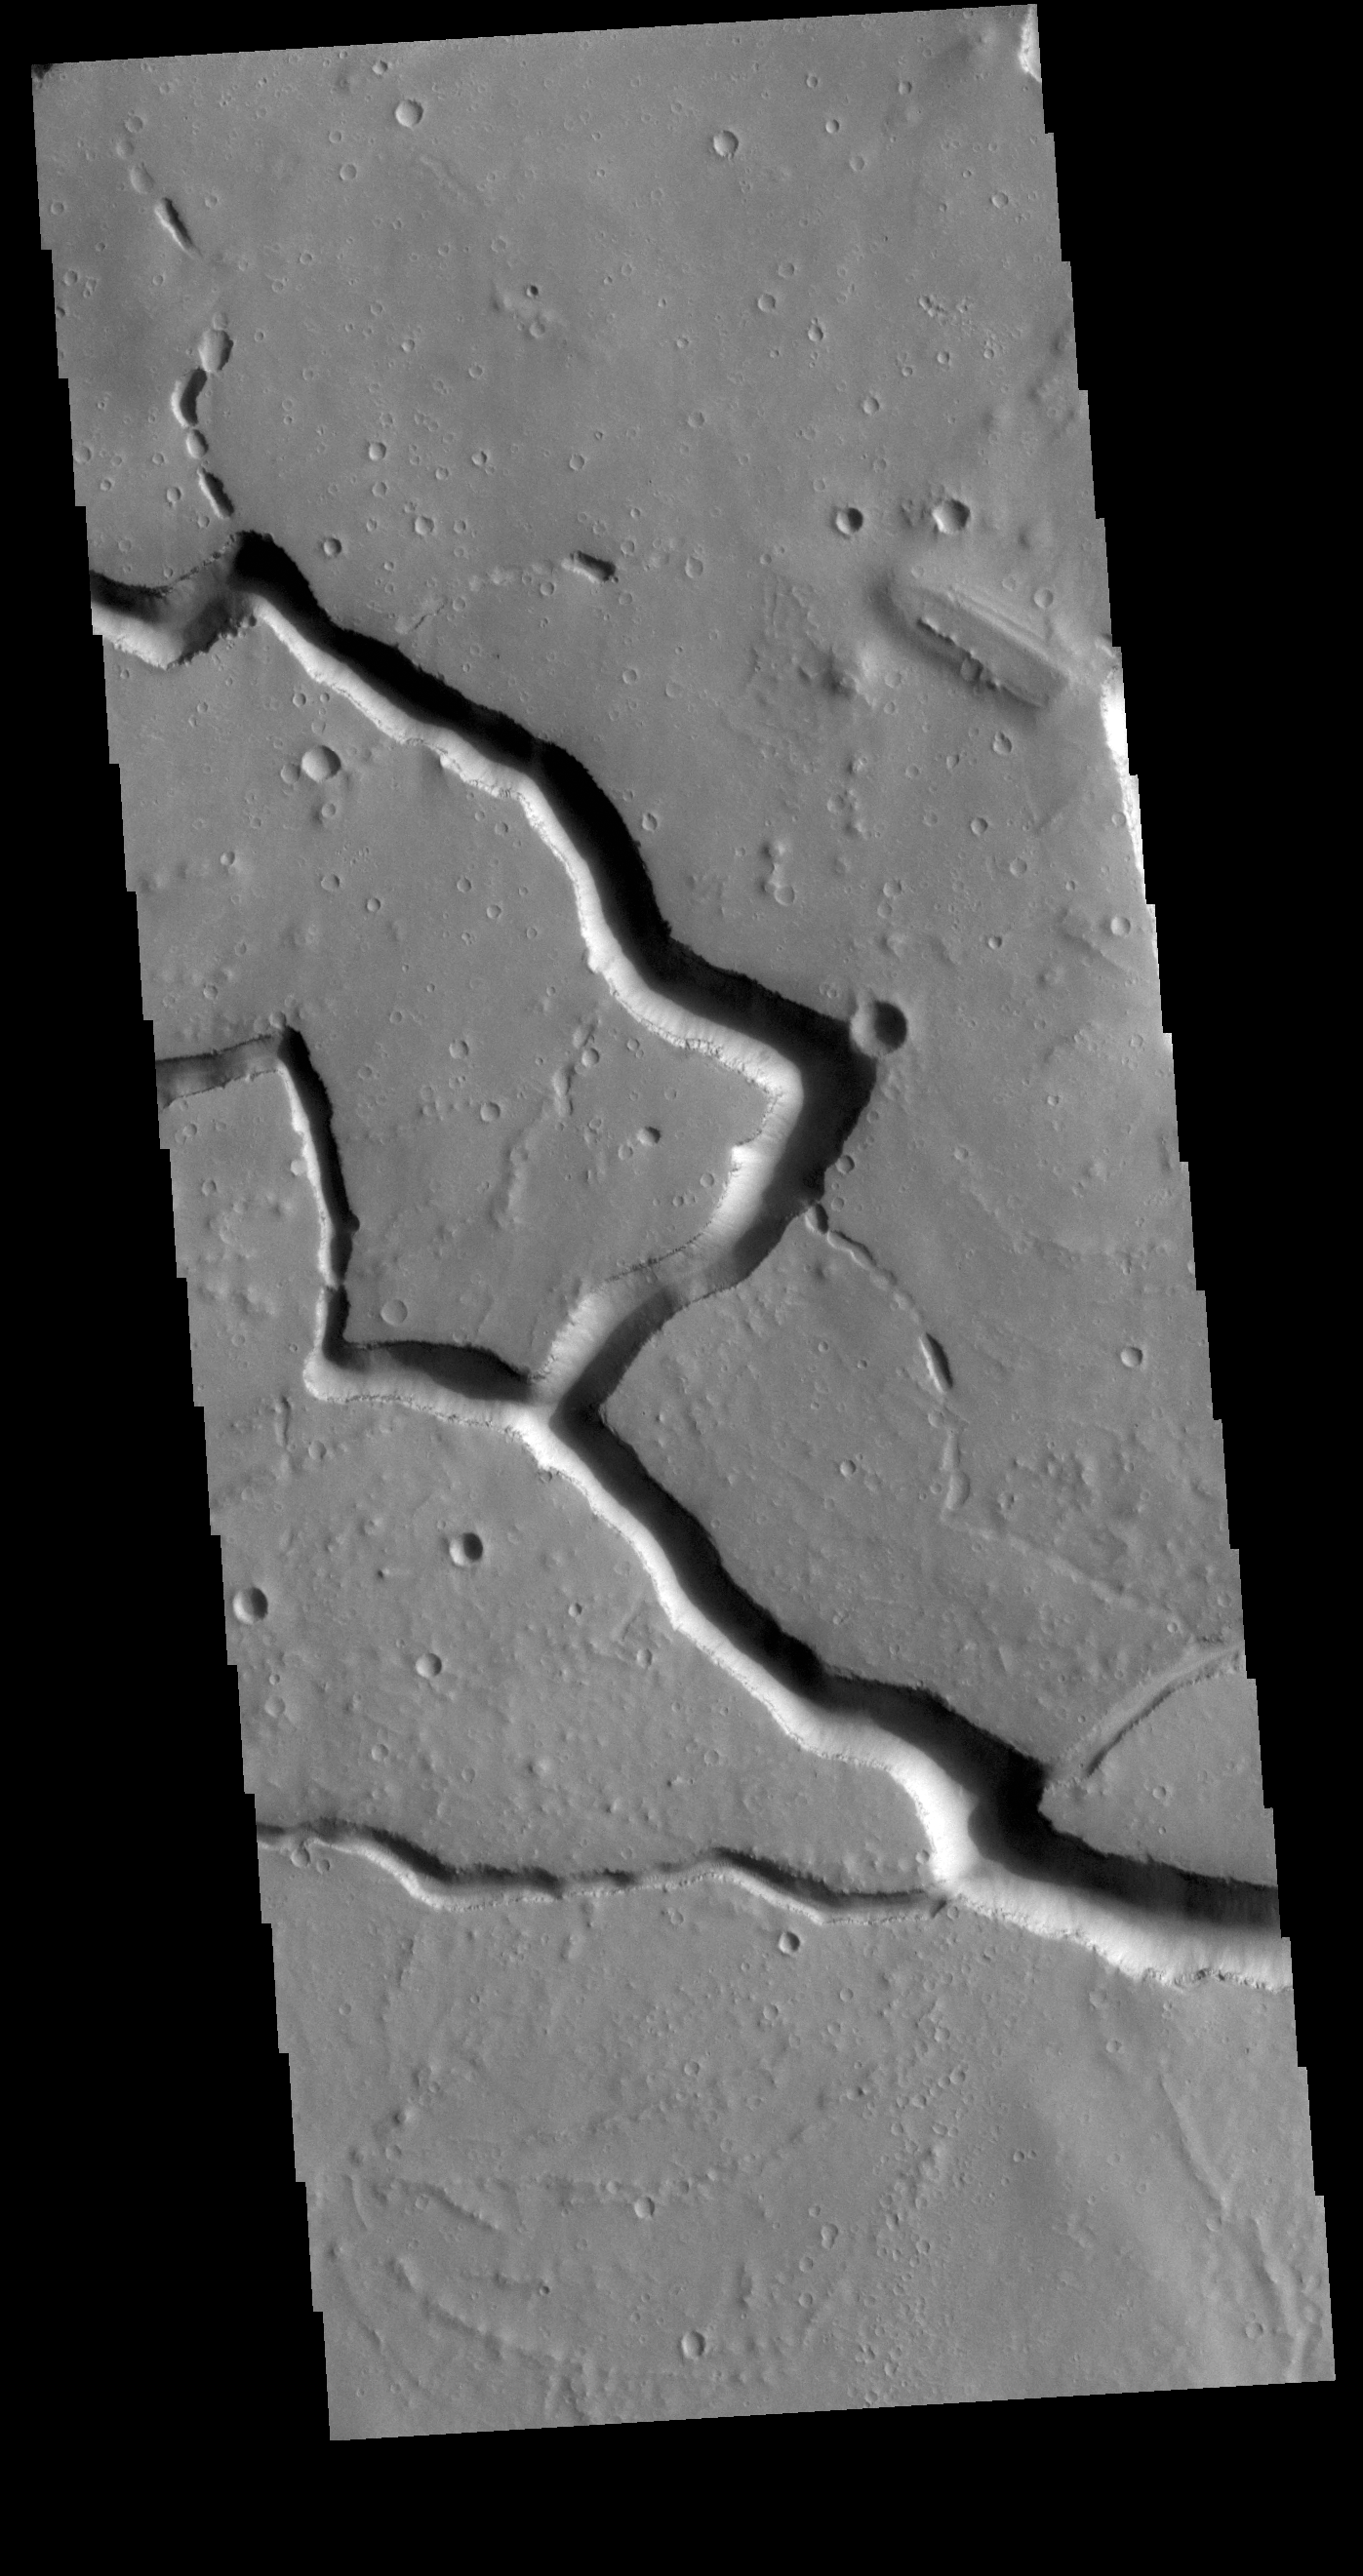

Hephaestus Fossae

This VIS image is located in the central portion of Hephaestus Fossae. Hephaestus Fossae is a complex channel system in Utopia Planitia near Elysium Mons. It has been proposed that the channel formed by the release of melted subsurface ice during the impact event that created a large crater south of this image. Additionally, the nearby Elysium volcanic center created subsurface heating that may have played a part in creating both Hephaestus Fossae and Hebrus Valles to the north. Since many of the channels have right angle intersections, tectonic forces may also have played a part in the formation of this system. In fact, the entire feature is called a ‘fossae’ rather than a ‘vallis’, recognizing the dual forces of tectonic stresses and fluid flow. The entire system is approximately 605km long (375 miles).

Credit: NASA/JPL-Caltech/ASU